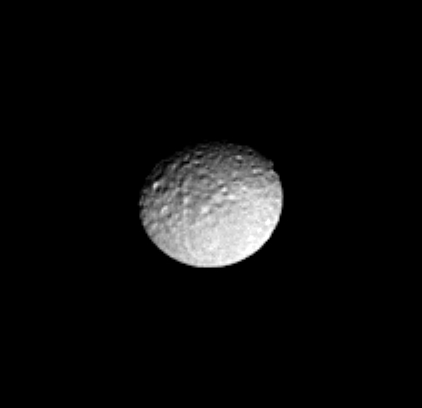

Battered Icy Mimas

This Cassini image of the Saturn-facing side of icy Mimas reveals the craters and long, linear chasms that cross the moon’s surface.

Many of the large craters on Mimas have whimsical names from the legend of King Arthur, such as Launcelot, Merlin and Gallahad. Mimas is 398 kilometers (247 miles) across.

The image was taken in visible light with the Cassini spacecraft narrow angle camera on Dec. 14, 2004, at a distance of 902,000 kilometers (560,000 miles) from Mimas and at a Sun-Mimas-spacecraft, or phase, angle of 26 degrees. The image scale is 5.4 kilometers (3.4 miles) per pixel. The image has been magnified by a factor of two and contrast enhanced to aid visibility.

The Cassini-Huygens mission is a cooperative project of NASA, the European Space Agency and the Italian Space Agency. The Jet Propulsion Laboratory, a division of the California Institute of Technology in Pasadena, manages the mission for NASA’s Science Mission Directorate, Washington, D.C. The Cassini orbiter and its two onboard cameras were designed, developed and assembled at JPL. The imaging team is based at the Space Science Institute, Boulder, Colo.

Credit: NASA/JPL/Space Science Institute